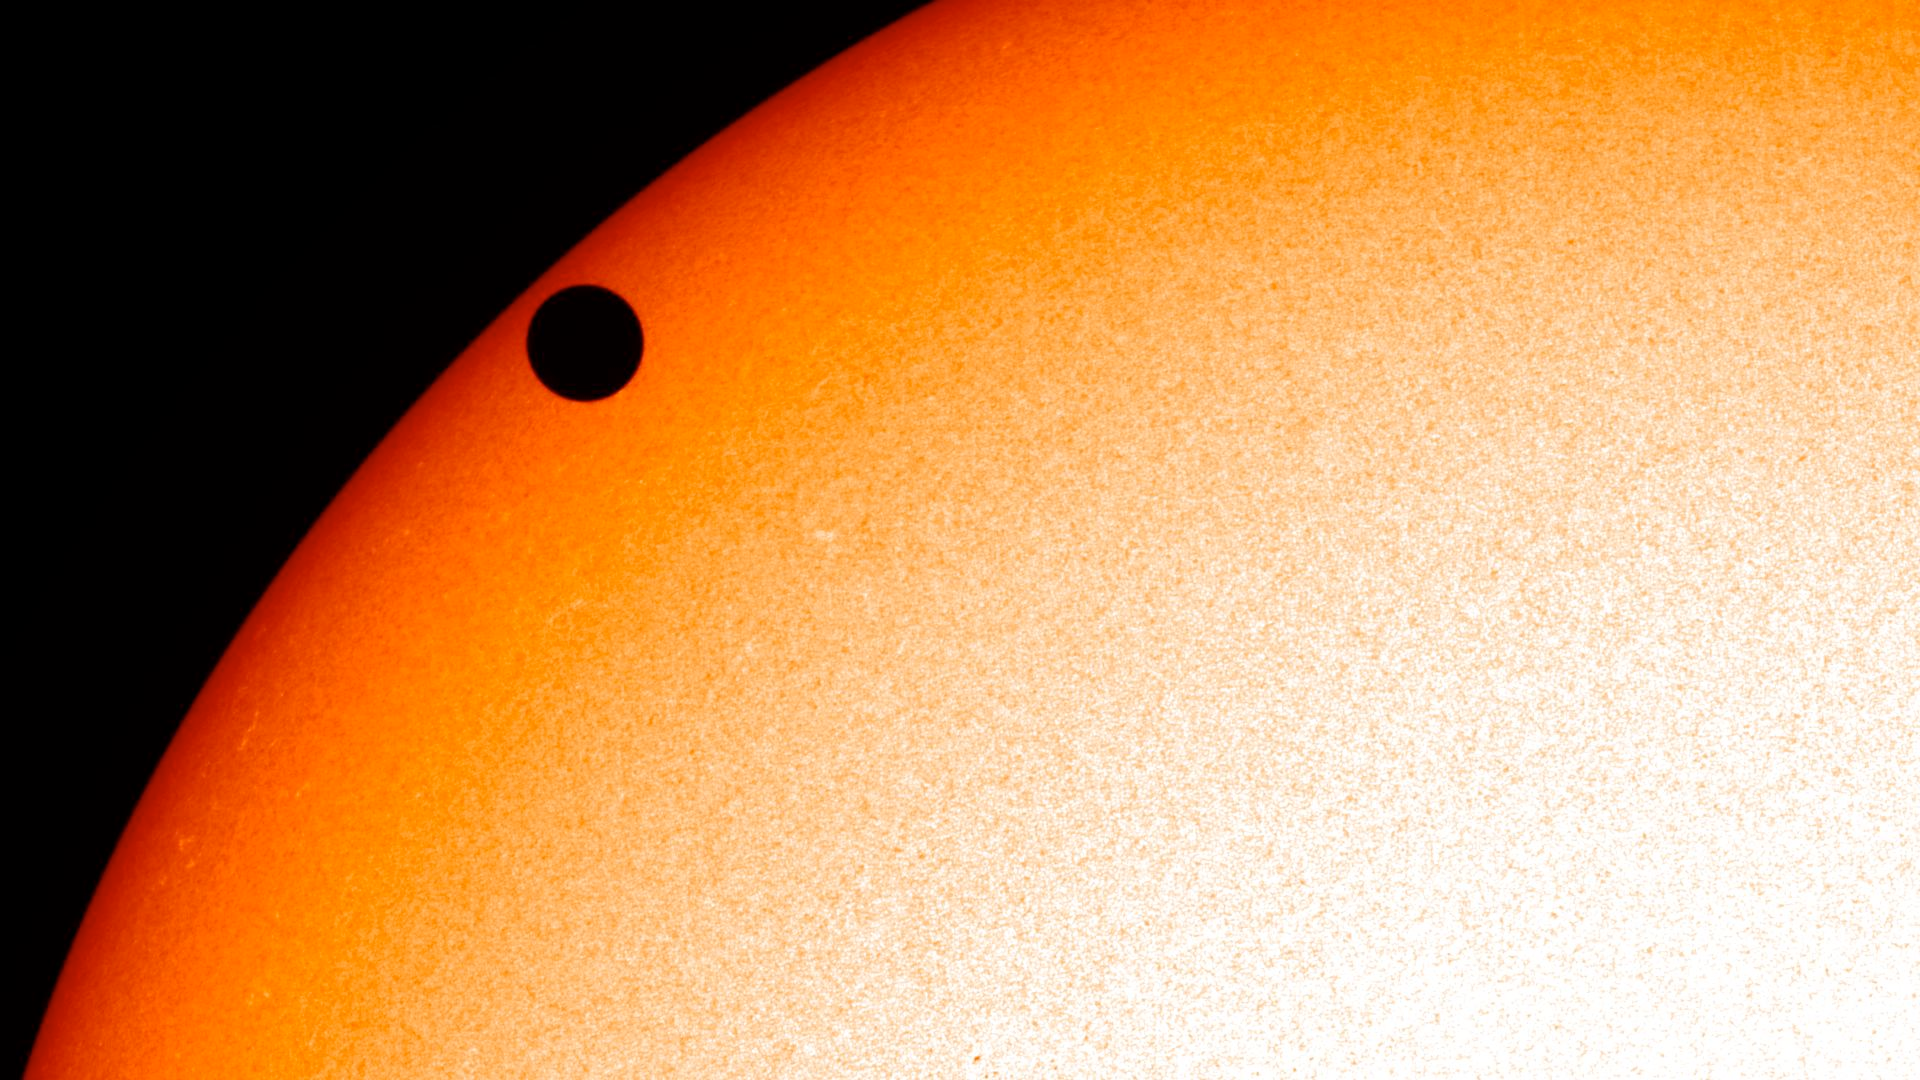

NASA's SDO Satellite Captures 2012 Venus Transit [Close-Up]

NASA image captured June 5, 2012. On June 5-6 2012, SDO is collecting images of one of the rarest predictable solar events: the transit of Venus across the face of the sun. This event happens in pairs eight years apart that are separated from each other by 105 or 121 years. The last transit was in 2004 and the next will not happen until 2117.

Credit: NASA/SDO, HMI